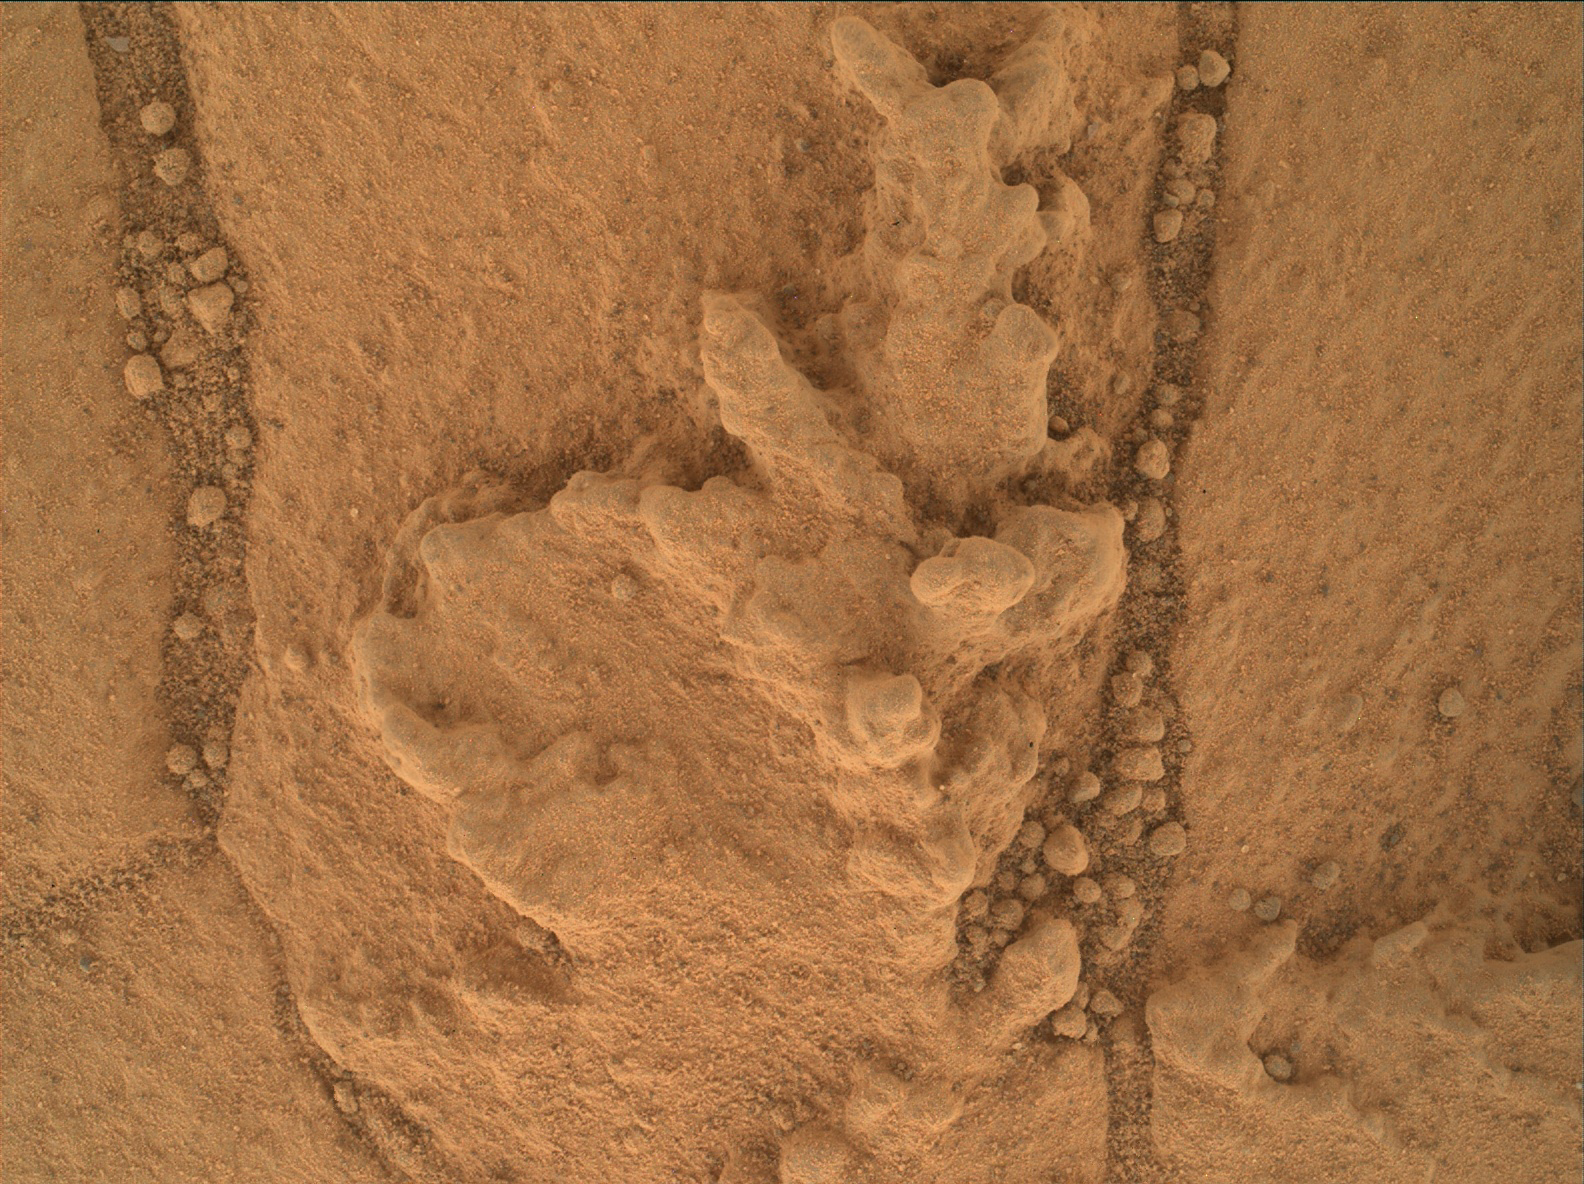

Resistant Features in ‘Pahrump Hills’ Outcrop

This image from the Mars Hand Lens Imager (MAHLI) camera on NASA’s Curiosity Mars rover shows an example of a type of geometrically distinctive feature that researchers are examining at a mudstone outcrop at the base of Mount Sharp.

These features on the “Pahrump Hills” outcrop are accumulations of erosion-resistant materials. Similar-appearing features on Earth form when shallow bodies of water begin to evaporate and minerals precipitate from the concentrated brines.

The width of the image covers about nine-tenths of an inch (2.2 centimeters) of the rock surface. This is a merged-focus image product combining information from multiple MAHLI images taken on Sept. 23, 2014, during the 758th Martian day, or sol, of Curiosity’s work on Mars.

MAHLI was built by Malin Space Science Systems, San Diego. NASA’s Jet Propulsion Laboratory, a division of the California Institute of Technology in Pasadena, manages the Mars Science Laboratory Project for the NASA Science Mission Directorate, Washington. JPL designed and built the project’s Curiosity rover.

Credit: NASA/JPL-Caltech/MSSS